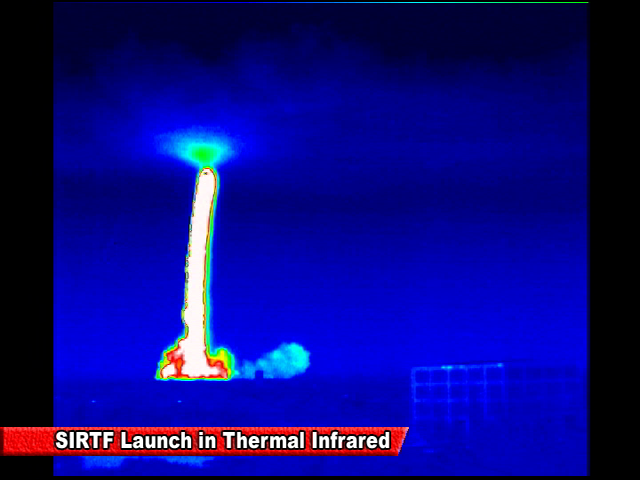

Spitzer Launch in Infrared

Screen grab from an infrared video of the launch of the Spitzer Space Telescope on August 25, 2003

Credit: NASA/JPL-Caltech